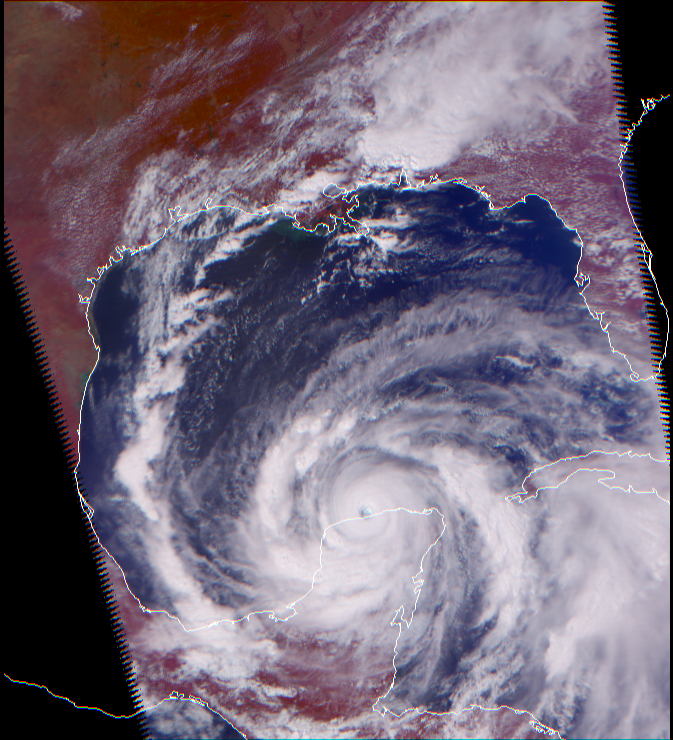

Hurricane Isadore

Three different views of Hurricane Isidore from the Atmospheric Infrared Sounding System (AIRS) on Aqua.

At the time Aqua passed over Isidore, it was classified as a Category 3 (possibly 4) hurricane, with minimum pressure of 934 mbar, maximum sustained wind speeds of 110 knots (gusting to 135) and an eye diameter of 20 nautical miles. Isidore was later downgraded to a Tropical Storm before gathering strength again.

This is a visible/near-infrared image, made with the AIRS instrument. Its 2 km resolution shows fine details of the cloud structure, and can be used to help interpret the other images. For example, some relatively cloud-free regions in the eye of the hurricane can be distinguished. This image was made with wavelengths slightly different than those seen by the human eye, causing plants to appear very red.

Figure 1 shows high and cold clouds in blue. Figure 2 shows heavy rain cells over Alabama in blue. This image shows the swirling clouds in white and the water of the Gulf of Mexico in blue. The eye of the hurricane is apparent in all three images.

Figure 1 shows how the hurricane looks through an AIRS Infrared window channel. Window channels measure the temperature of the cloud tops or the surface of the Earth in clear regions. The lowest temperatures are over Alabama and are associated with high, cold cloud tops at the end of the cloud band streaming from the hurricane. Although the eye is visible, it does not appear to be completely cloud free.

Figure 2 shows the hurricane as seen through a microwave channel of the Humidity Sounder for Brazil (HSB). This channel is sensitive to humidity, clouds and rain. Unlike the AIRS infrared channel, it can penetrate through cloud layers and therefore reveals some of the internal structure of the hurricane. In this image, the green and yellow colors indicate clouds and heavy moisture, while blue indicates scattering by precipitation in intense convection. Orange indicates warm, moist air near the surface. The ocean surface, could it be seen, would appear slightly colder (yellow to green) due to the relatively low emissivity of water. Three sets of eye walls are apparent, and a number of intense convective cells can also be distinguished.

In the near future, weather data derived from these images will allow us to improve our forecasts and track the paths of hurricanes more accurately. The AIRS sounding system provides 2400 such images, or channels, continuously.

About AirsThe Atmospheric Infrared Sounder, AIRS, in conjunction with the Advanced Microwave Sounding Unit, AMSU, senses emitted infrared and microwave radiation from Earth to provide a three-dimensional look at Earth’s weather and climate. Working in tandem, the two instruments make simultaneous observations all the way down to Earth’s surface, even in the presence of heavy clouds. With more than 2,000 channels sensing different regions of the atmosphere, the system creates a global, three-dimensional map of atmospheric temperature and humidity, cloud amounts and heights, greenhouse gas concentrations, and many other atmospheric phenomena. The Humidity Sounder for Brazil, HSB, is a 4-channel microwave sounder provided by Brazil that obtained humidity profiles throughout the atmosphere even under conditions of heavy cloudiness and haze. The HSB provided high quality data until February 2003. Launched into Earth orbit in 2002, the AIRS, AMSU, and HSB instruments fly onboard NASA’s Aqua spacecraft and are managed by NASA’s Jet Propulsion Laboratory in Pasadena, Calif., under contract to NASA. JPL is a division of the California Institute of Technology in Pasadena.

Credit: NASA/JPL